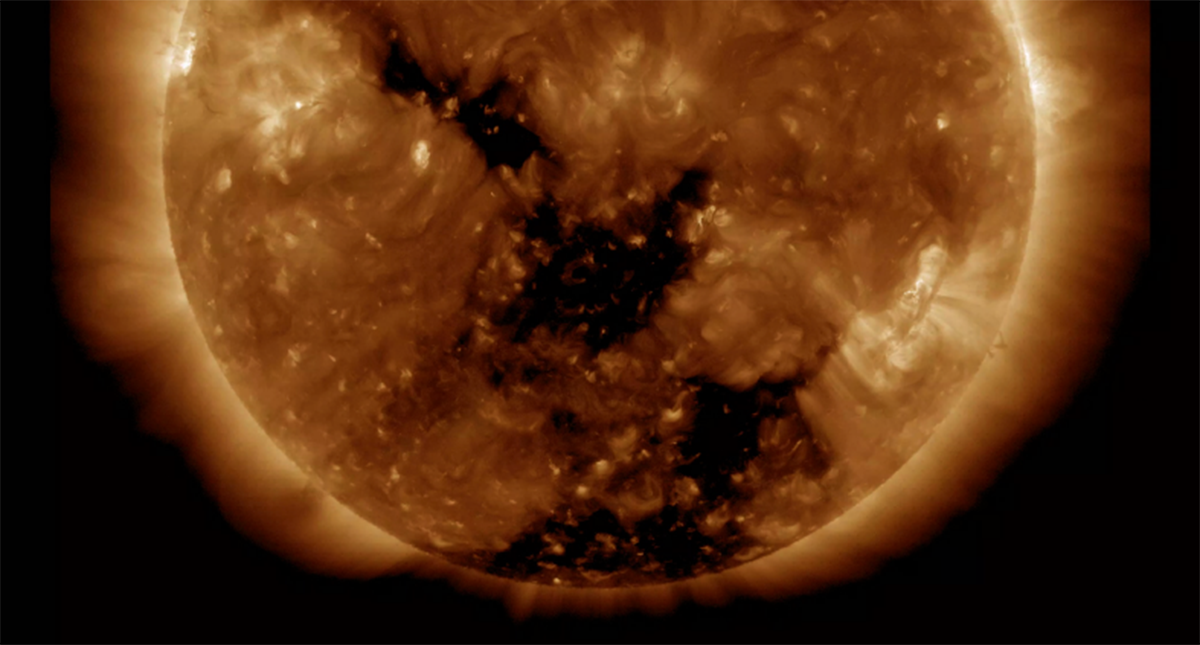

Earth-Facing Coronal Holes

Two good-sized coronal holes have rotated around to the center of the sun where they will be spewing solar wind towards Earth (Nov. 8-9, 2016). Coronal holes are areas of open magnetic field from which solar wind particles stream into space. In this wavelength of extreme ultraviolet light they appear as the two dark areas at the center and lower portion of the sun. The stream of particles should reach Earth in a few days and are likely to generate aurora.

Movies
PIA16909_Cor_hole193_big.mp4
PIA16909_Cor_hole193_Nov_sm.mp4

SDO is managed by NASA’s Goddard Space Flight Center, Greenbelt, Maryland, for NASA’s Science Mission Directorate, Washington. Its Atmosphere Imaging Assembly was built by the Lockheed Martin Solar Astrophysics Laboratory (LMSAL), Palo Alto, California.

Credit: NASA/GSFC/Solar Dynamics Observatory